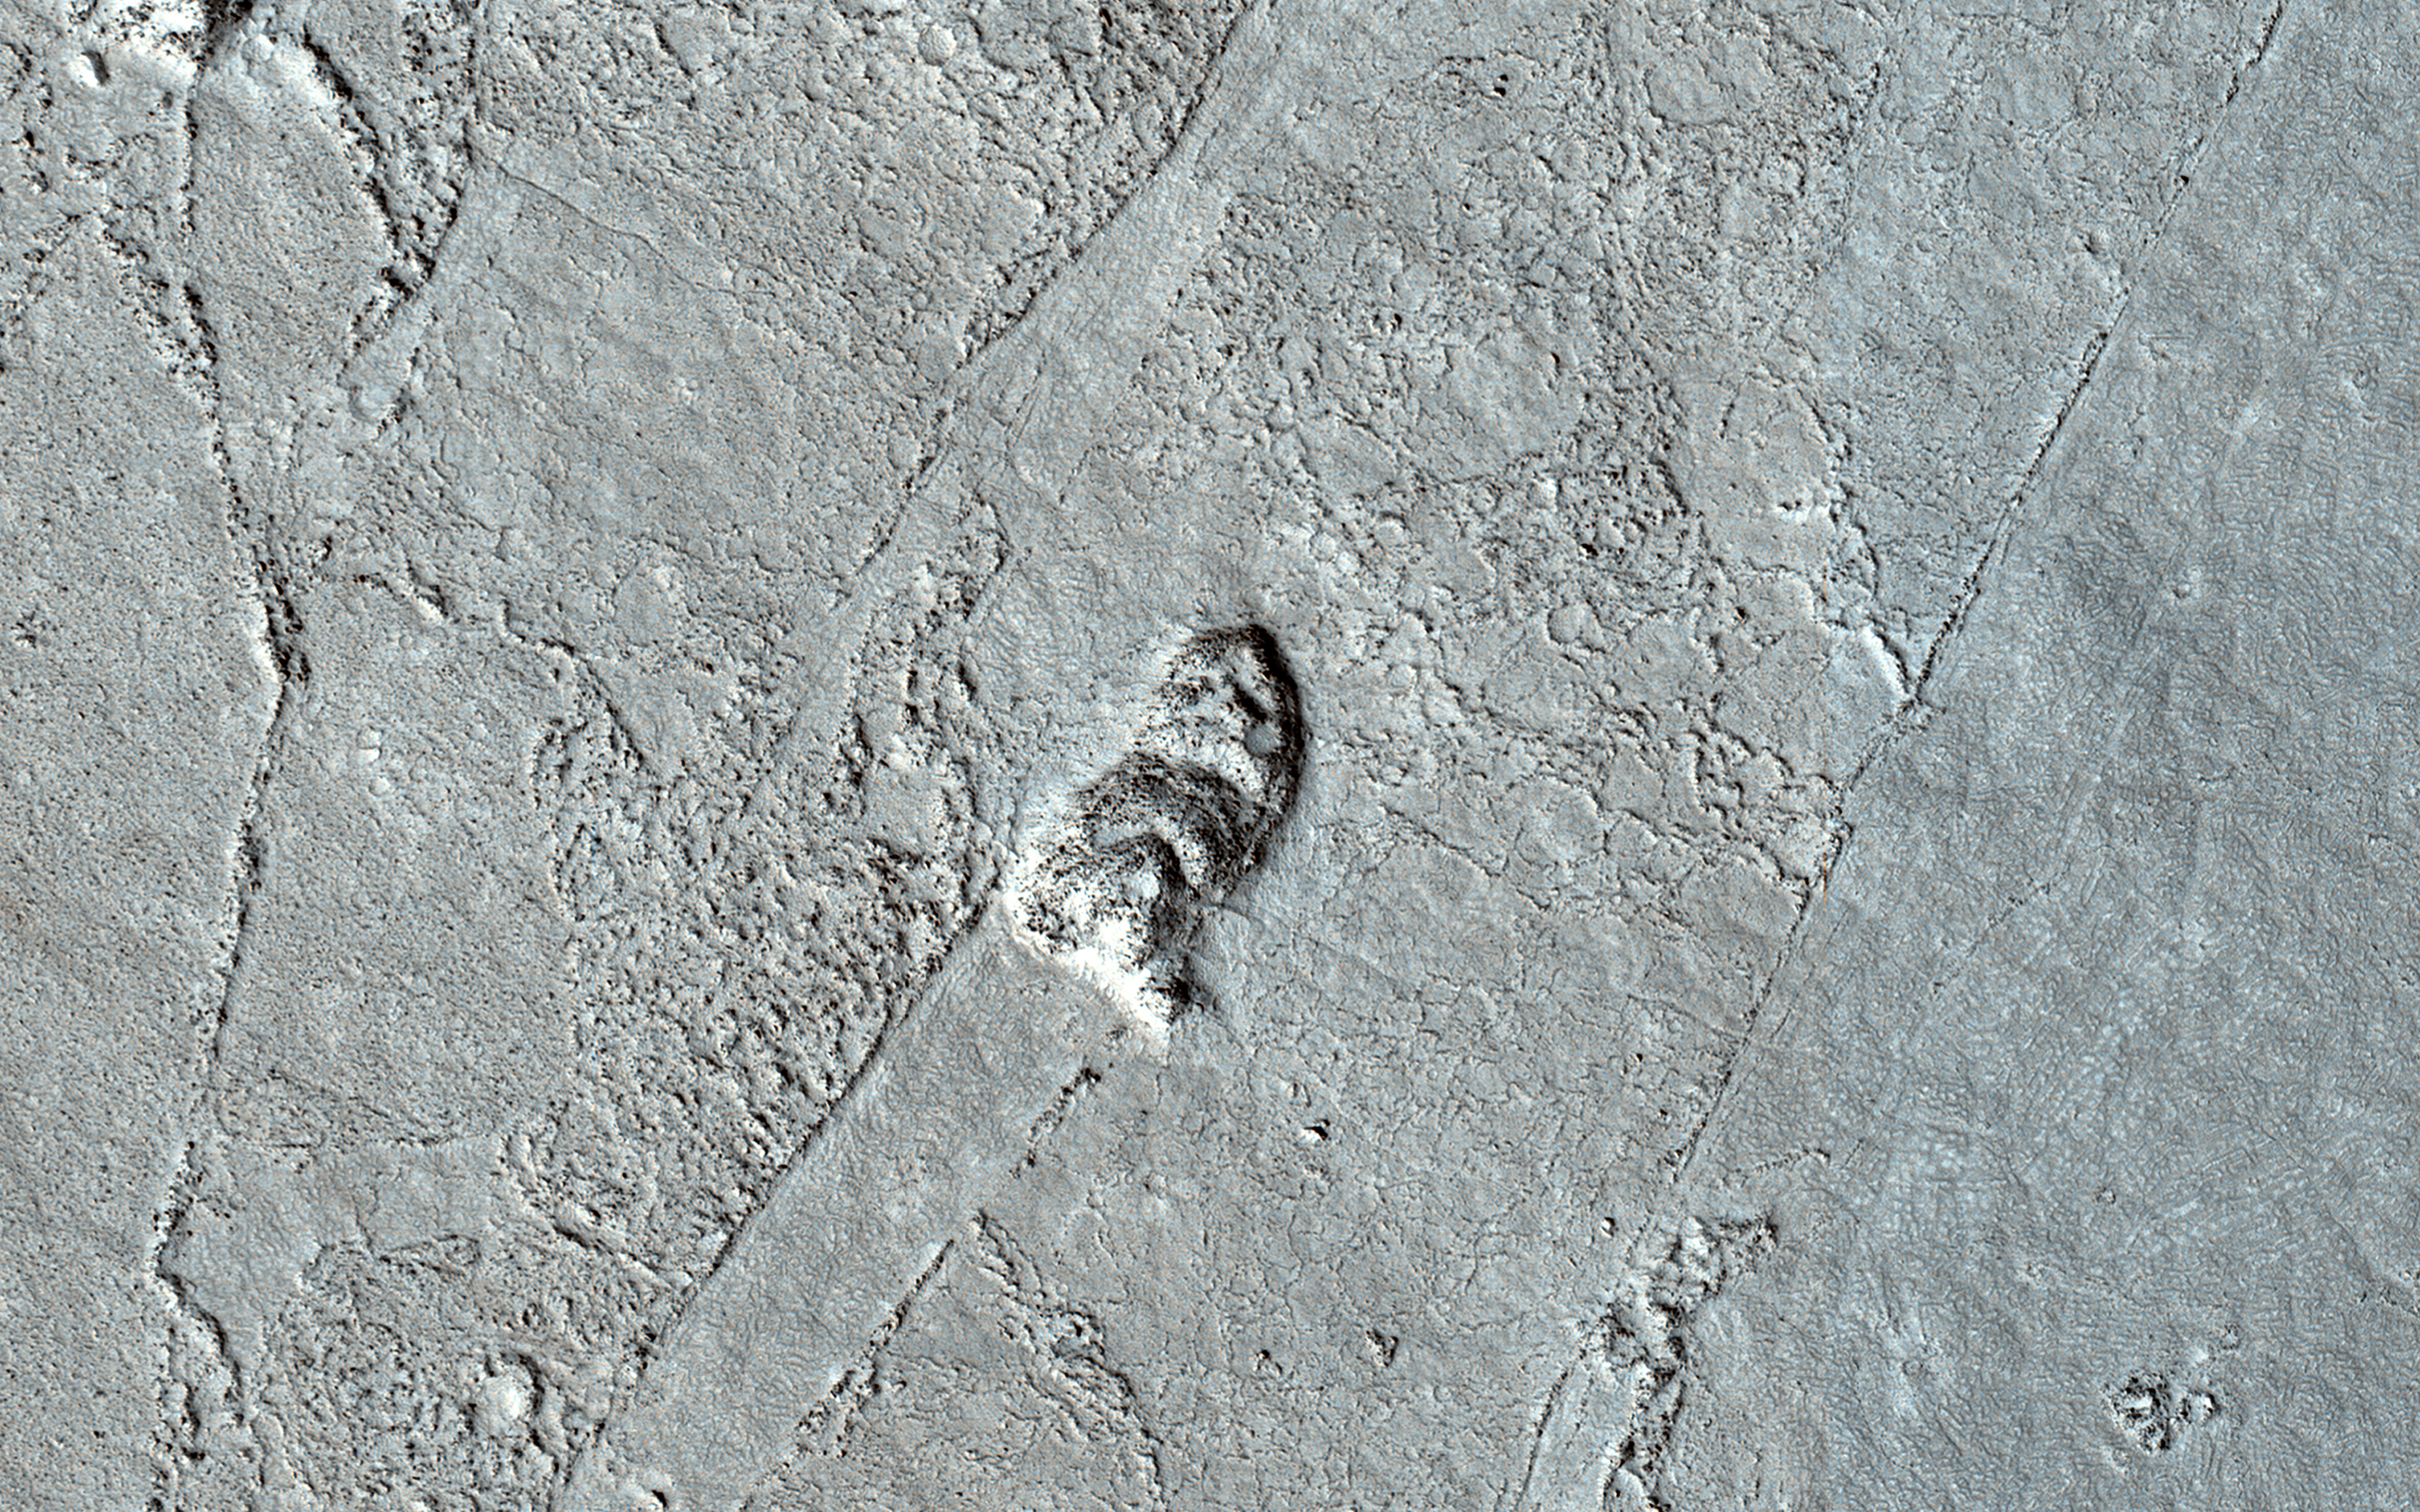

In the Wake of Ancient Lava Flows

Long ago, a large lava flow passed through the Athabasca Valles region of Mars. We can tell which direction it was flowing by examining the surface of the flow and the remaining “lava wakes.”

Although you can’t sail a boat on a sea of lava, hills and craters that stick up higher than the lava flow act like barriers. When a boat is driven through the water, there is a bow wave at the front of the boat, and a wake that trails off behind that indicates which way the boat is moving. In a lava flow, when a hill sticks up, the lava piles up on the upstream side (just like a bow wave) and can leave a wake on the downstream side, so we can tell which way the lava was moving against the stationary hill.

This image has a large crater and some nearby smaller hills. The large crater has a pile up of lava on one side, but is so big that it doesn’t really have a clear wake. However, there are smaller hills with lava pileup that have beautiful linear features trailing off in the same direction. These lava wakes show us which direction the lava was moving against these hills.

The map is projected here at a scale of 50 centimeters (19.7 inches) per pixel. (The original image scale is 54.5 centimeters [21.5 inches] per pixel [with 2 x 2 binning]; objects on the order of 163 centimeters [64.2 inches] across are resolved.) North is up.

The University of Arizona, in Tucson, operates HiRISE, which was built by Ball Aerospace & Technologies Corp., in Boulder, Colorado. NASA’s Jet Propulsion Laboratory, a division of Caltech in Pasadena, California, manages the Mars Reconnaissance Orbiter Project for NASA’s Science Mission Directorate, Washington.

Credit: NASA/JPL-Caltech/University of Arizona